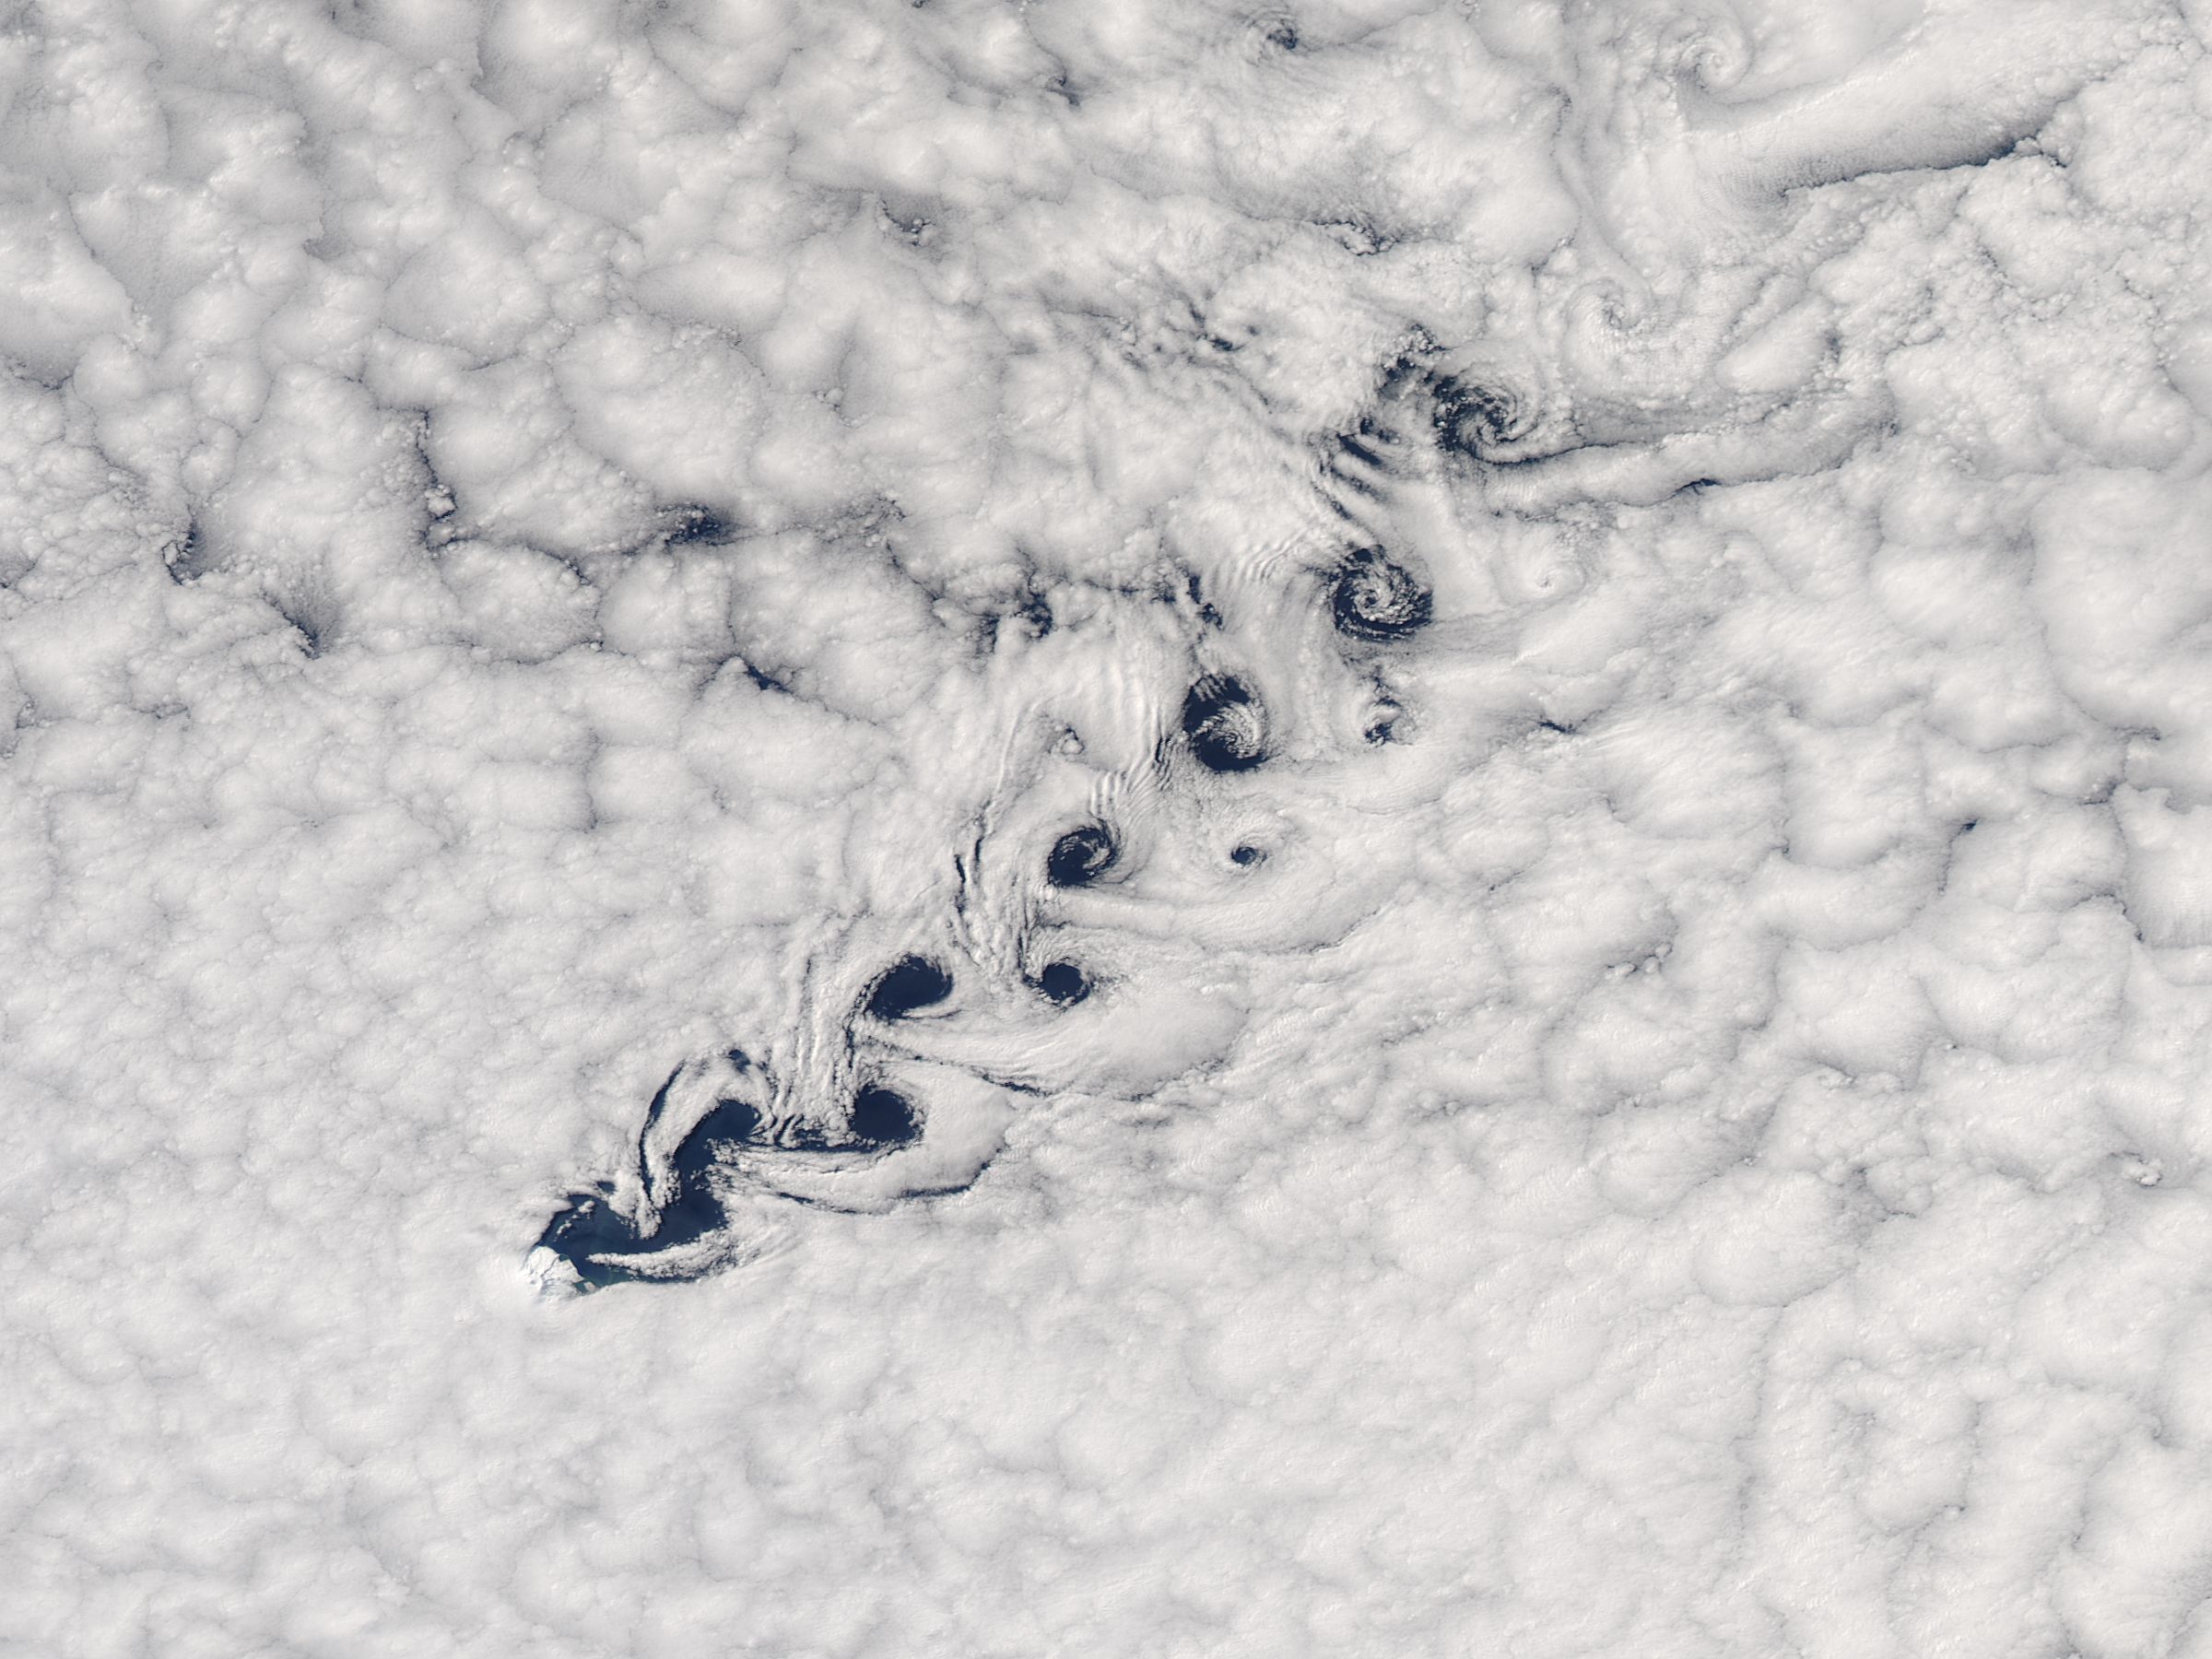

Cloud vortices

Cloud vortices off Heard Island, south Indian Ocean. The Moderate Resolution Imaging Spectroradiometer (MODIS) aboard NASA’s Aqua satellite captured this true-color image of sea ice off Heard Island on Nov 2, 2015 at 5:02 AM EST (09:20 UTC).

Credit: NASA/GSFC/Jeff Schmaltz/MODIS Land Rapid Response Team